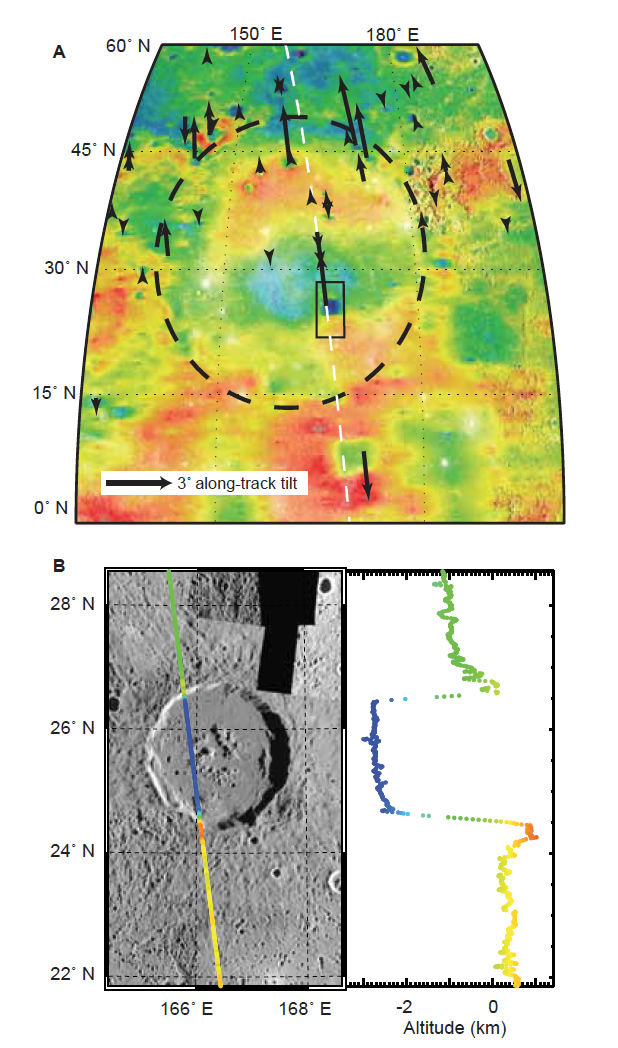

Tilted Craters in Caloris

(Top) Average along-track tilts of the floors of impact craters (arrows) within and in the vicinity of Mercury’s Caloris impact basin superimposed on regional topography. Tilts are obtained from representative MLA tracks across each crater. Arrow length is proportional to tilt. Dashed line shows the ground track of the profile at bottom, (Bottom) Profile MLASCIRDR1107292041 across the 100-km-diameter Atget crater demonstrates northward tilt of the crater floor.

Instrument: Mercury Laser Altimeter (MLA)

The MESSENGER spacecraft is the first ever to orbit the planet Mercury, and the spacecraft’s seven scientific instruments and radio science investigation are unraveling the history and evolution of the Solar System’s innermost planet. Visit the Why Mercury? section of this website to learn more about the key science questions that the MESSENGER mission is addressing. During the one-year primary mission, MDIS acquired 88,746 images and extensive other data sets. MESSENGER is now in a year-long extended mission, during which plans call for the acquisition of more than 80,000 additional images to support MESSENGER’s science goals.

These images are from MESSENGER, a NASA Discovery mission to conduct the first orbital study of the innermost planet, Mercury. For information regarding the use of images, see the MESSENGER image use policy.

Credit: NASA/Johns Hopkins University Applied Physics Laboratory/Carnegie Institution of Washington